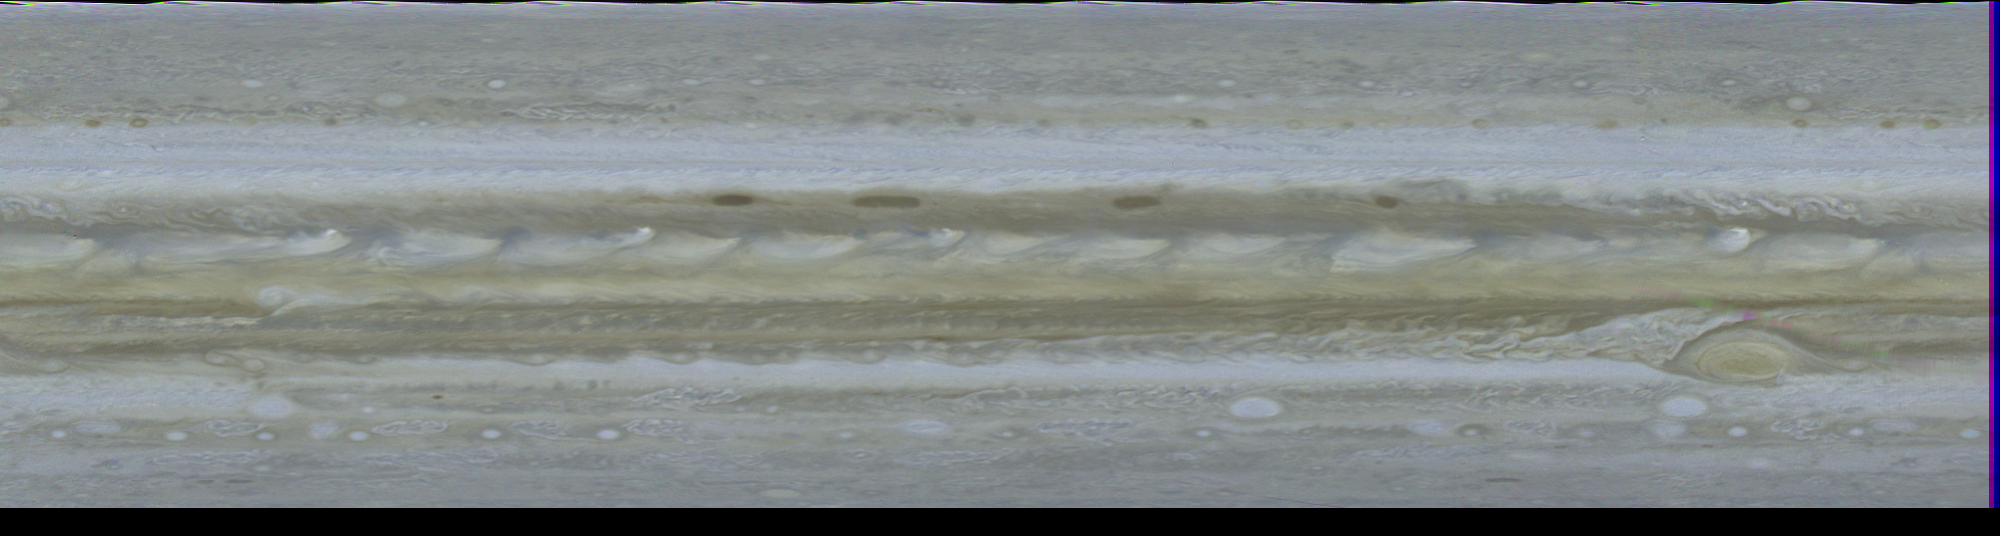

Cylindrical Projection of Jupiter

This computer generated map of Jupiter was made from 10 color images of Jupiter taken Feb. 1, 1979, by Voyager 1, during a single, 10 hour rotation of the planet. Computers at Jet Propulsion Laboratory’s Image Processing Lab then turned the photos into this cylindrical projection. Such a projection is invaluable as an instantaneous view of the entire planet. Along the northern edge of the north equatorial belt (NEB) are four dark brown, oblong regions believed by some scientists to be openings in the more colorful upper cloud decks, allowing the darker clouds beneath to be seen. The broad equatorial zone (EZ) is dominated by a series of plumes, possibly regions of intense convective activity, encircling the entire planet. In the southern hemisphere the Great Red Spot is located at about 75 degrees longitude. South of the Great Red Spot in the south temperate zone (STeZ) three large white ovals, seen from Earth-based observatories for the past few decades, are located at 5 degrees, 85 degrees and 170 degrees longitude. Resolution in this map is 375 miles (600 kilometers). Since Jupiter’s atmospheric features drift around the planet, longitude is based on the orientation of the planet’s magnetic field. Symbols at right edge of photo denote major atmospheric features (dark belts and light zones): NTeZ – north temperate zone; NTrZ – north tropical zone; NEB – north equatorial belt; EZ – equatorial zone; SEB – south equatorial belt; STrZ – south tropical zone; and STeZ – south temperate zone. Voyager belt; EZ – equatorial zone; SEB – south tropical zone; Voyager is managed for NASA’s Office of Space Science by Jet Propulsion Laboratory.

Credit: NASA/JPL